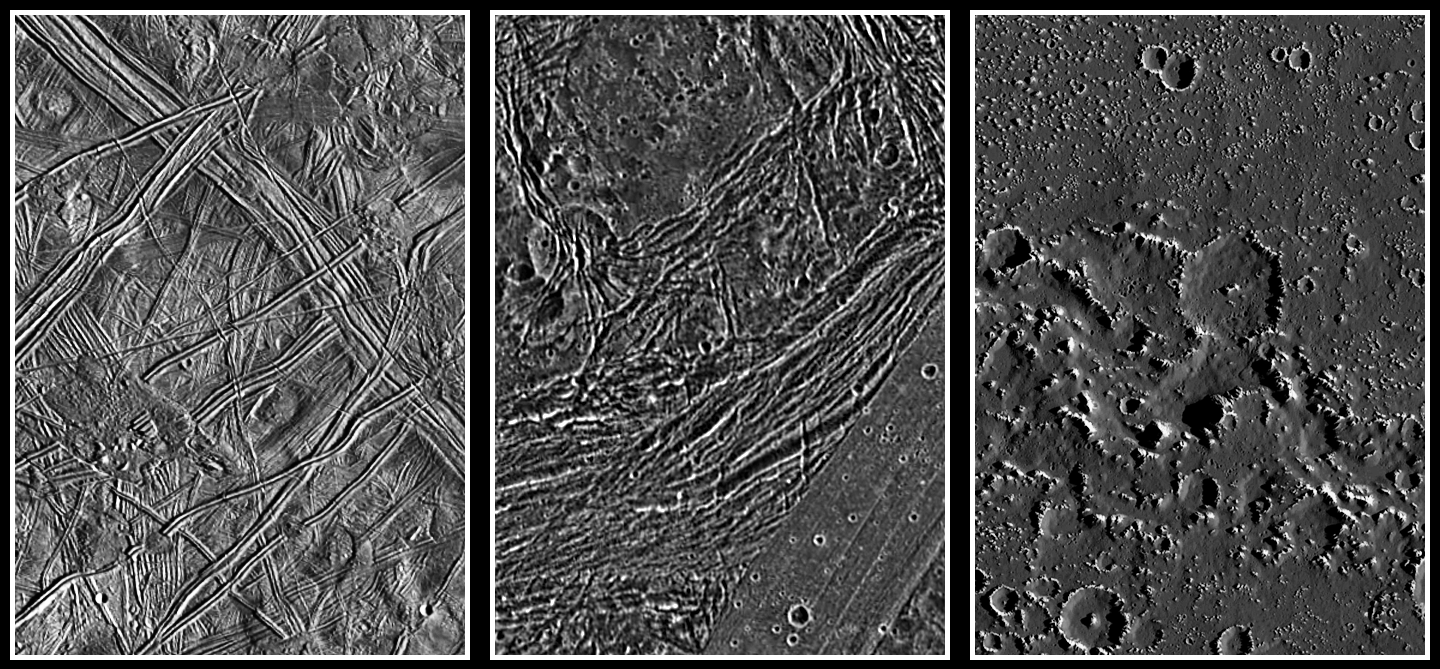

Europa, Ganymede, and Callisto: Surface Comparison at High Spatial Resolution

These images show a comparison of the surfaces of the three icy Galilean satellites, Europa, Ganymede, and Callisto, scaled to a common resolution of 150 meters per picture element (pixel). Despite the similar distance of 0.8 billion kilometers to the sun, their surfaces show dramatic differences. Callisto (with a diameter of 4817 kilometers) is “peppered” by impact craters, but is also covered by a dark material layer of so far unknown origin, as seen here in the region of the Asgard multi-ring basin. It appears that this layer erodes or covers small craters. Ganymede’s landscape is also widely formed by impacts, but different from Callisto, much tectonic deformation can be observed in the Galileo images, such as these of Nicholson Regio. Ganymede, with a diameter of 5268 kilometers (one-and-a-half times larger than the Earth’s moon), is the largest moon in the solar system. Contrary to Ganymede and Callisto, Europa (diameter 3121 kilometers) has a sparsely cratered surface, indicating that geologic activity took place more recently. Globally, ridged plains and the so-called “mottled terrain” are the main landforms. In the high-resolution image presented here showing the area around the Agave and Asterius dark lineaments, older ridges dominate the surface, while a small part of the younger mottled terrain is visible to the lower left of the image center.

While all three moons are believed to be nearly as old as the solar system (4.5 billion years), the age of the surfaces, i.e. the time since the last major geologic activity took place, is still subject to debate. Without having surface samples in hand, the only method to roughly determine a planet’s or satellite’s geologic surface age is by crater counting. However, assumptions about the impactor fluxes must be made based on theoretical models and possible observations of candidate impactors such as asteroids and comets. Asteroids should have been very common in the early days of the solar system, but this source should have been largely exhausted by about 3.8 billion years before present. For comets, the impactor flux is believed to be rather constant throughout the whole lifetime of the solar system, meaning that the probability of an impact of a large comet is similar today as it was, say, four billion years ago.

Assuming the asteroids have been the dominant bodies that impacted the Galilean satellites (which is believed to be the case on the Moon, the Earth, and other inner solar system bodies as well as within the asteroid belt itself), the surfaces of Ganymede and Callisto must be old, roughly four billion years. In this case, the Europan surface would by comparison have a mean age of one-hundred to several-hundred million years. Low-level geologic activity on Europa might be possible, but Ganymede and Callisto should be geologically dead. Assuming on the other hand that comets have been the main impactors in the Jovian system, Callisto’s surface would still be determined to be old, but Ganymede’s youngest large craters would have been created only about one billion years ago. Europa’s surface in this model should be very young, with this satellite being geologically quite active even today.

The images were taken by the Solid State Imaging (SSI) system on NASA’s Galileo spacecraft. They were processed by the Institute of Planetary Exploration of the German Aerospace Center (DLR) in Berlin, Germany, and scaled to a size of 150 meters per pixel (m/pixel). North is up in all images. The spatial resolution of the original data was 180 m/pixel for Europa and Ganymede and 90 m/pixel for Callisto. The Europa image was taken during Galileo’s 6th orbit, the Ganymede image during the 7th, and the Callisto image during the 10th orbit.

The Jet Propulsion Laboratory, Pasadena, CA manages the Galileo mission for NASA’s Office of Space Science, Washington, DC.

Credit: NASA/JPL/DLR